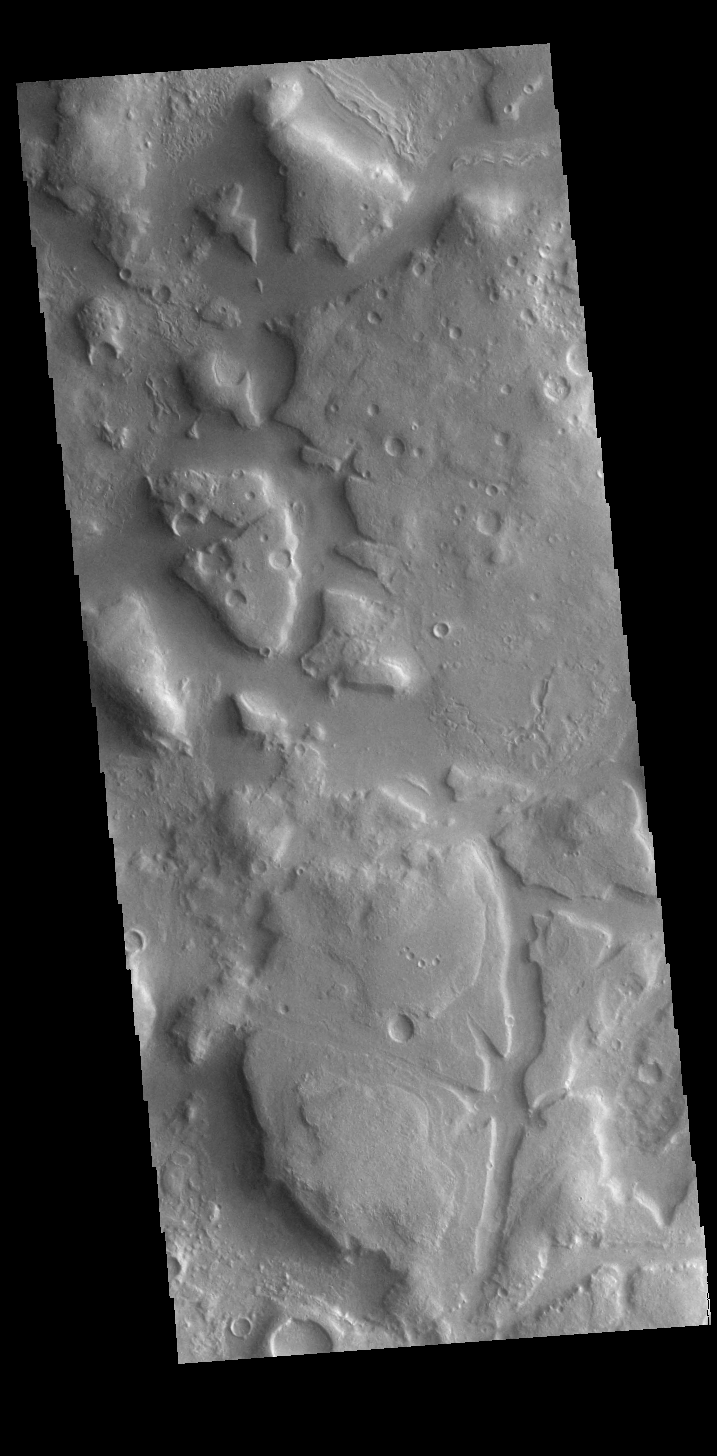

Ismeniae Fossae

Ismeniae Fossae is a large region containing irregular mesas and valleys. Located in northeastern Arabia Terra, it is 287 km (178 miles) across.

Credit: NASA/JPL-Caltech/ASU